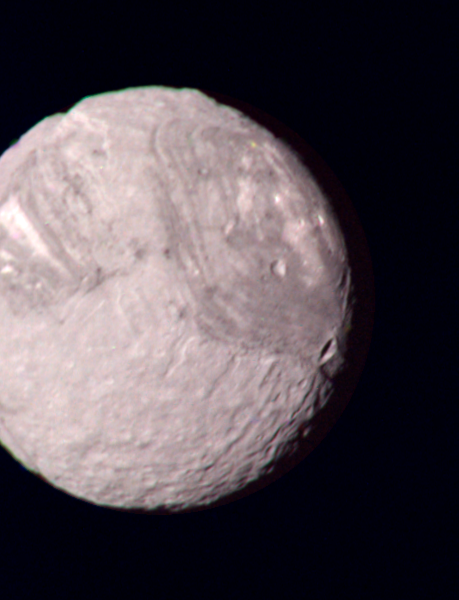

Miranda – Highest Resolution Color Picture

This color composite of the Uranian satellite Miranda was taken by Voyager 2 on Jan. 24, 1986, from a distance of 147,000 kilometers (91,000 miles). This picture was constructed from images taken through the narrow-angle camera’s green, violet and ultraviolet filters. It is the best color view of Miranda returned by Voyager. Miranda, just 480 km (300 mi) across, is the smallest of Uranus’ five major satellites. Miranda’s regional geologic provinces show very well in this view of the southern hemisphere, imaged at a resolution of 2.7 km (1.7 mi). The dark- and bright-banded region with its curvilinear traces covers about half of the image. Higher-resolution pictures taken later show many fault valleys and ridges parallel to these bands. Near the terminator (at right), another system of ridges and valleys abuts the banded terrain; many impact craters pockmark the surface in this region. The largest of these are about 30 km (20 mi) in diameter; many more lie in the range of 5 to 10 km (3 to 6 mi) in diameter. The Voyager project is managed for NASA by the Jet Propulsion Laboratory.

Credit: NASA/JPL